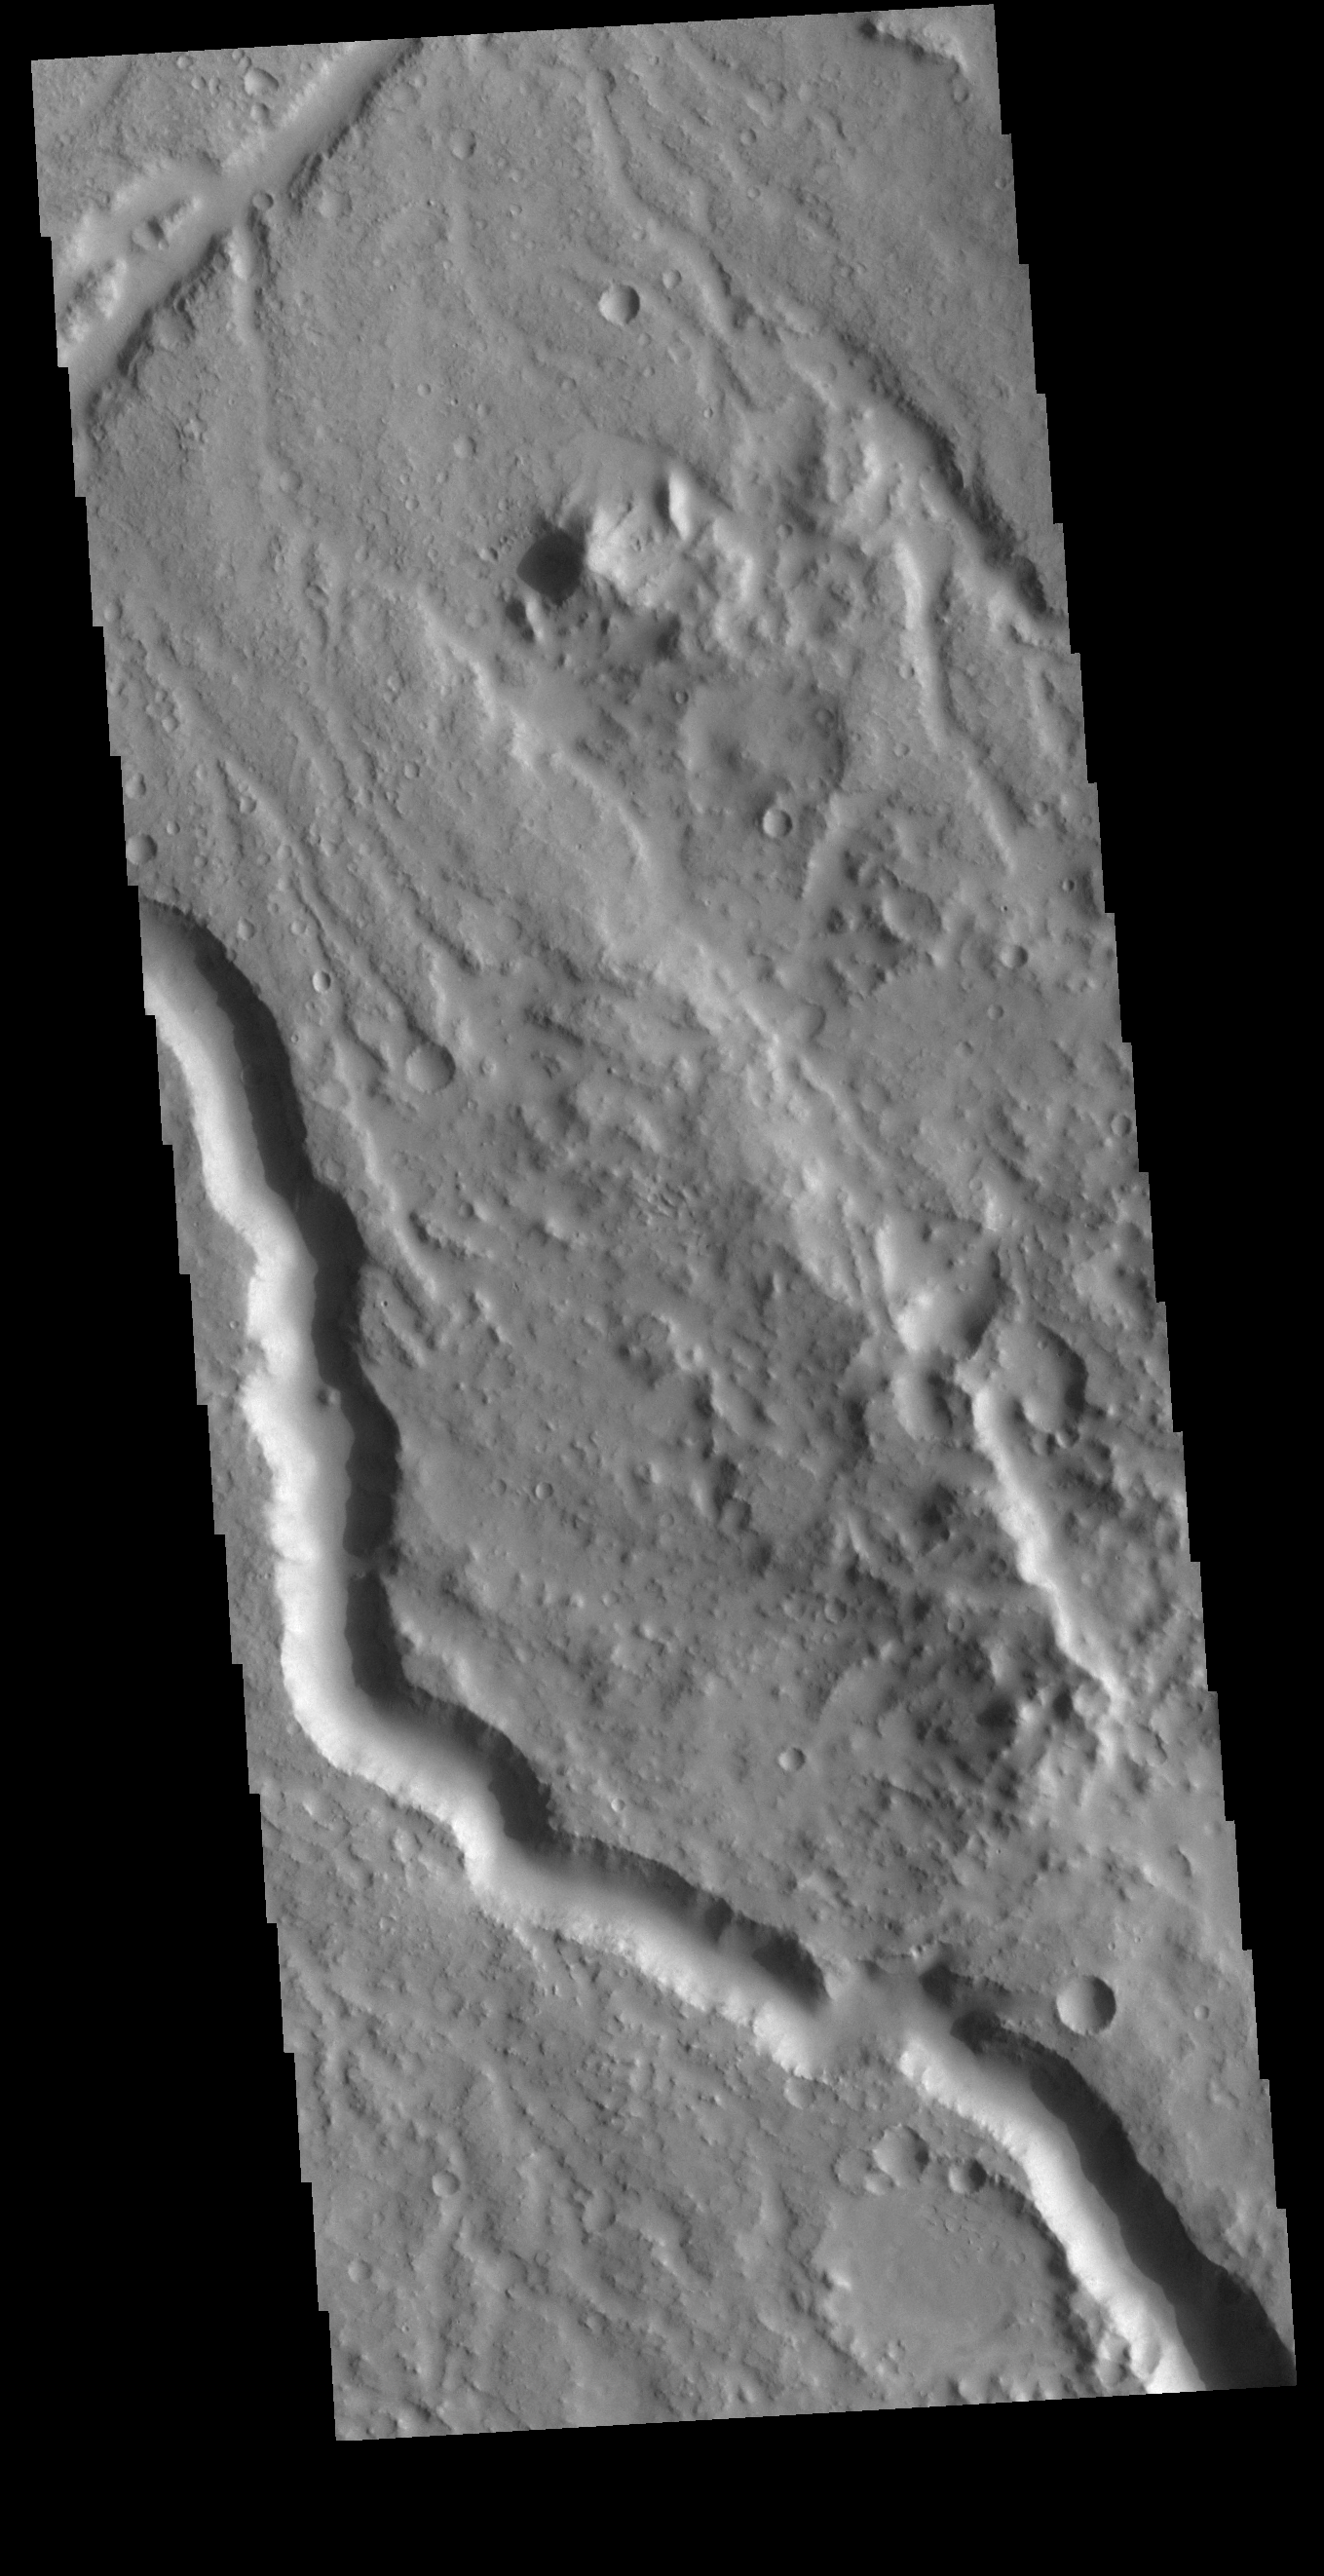

Libya Montes Channel

Today’s VIS image shows a section of unnamed channel in Libya Montes. Libya Montes are south of Isidis Planitia, and are remnants of the crater rim created by the Isidis meteor impact.

Credit: NASA/JPL-Caltech/ASU